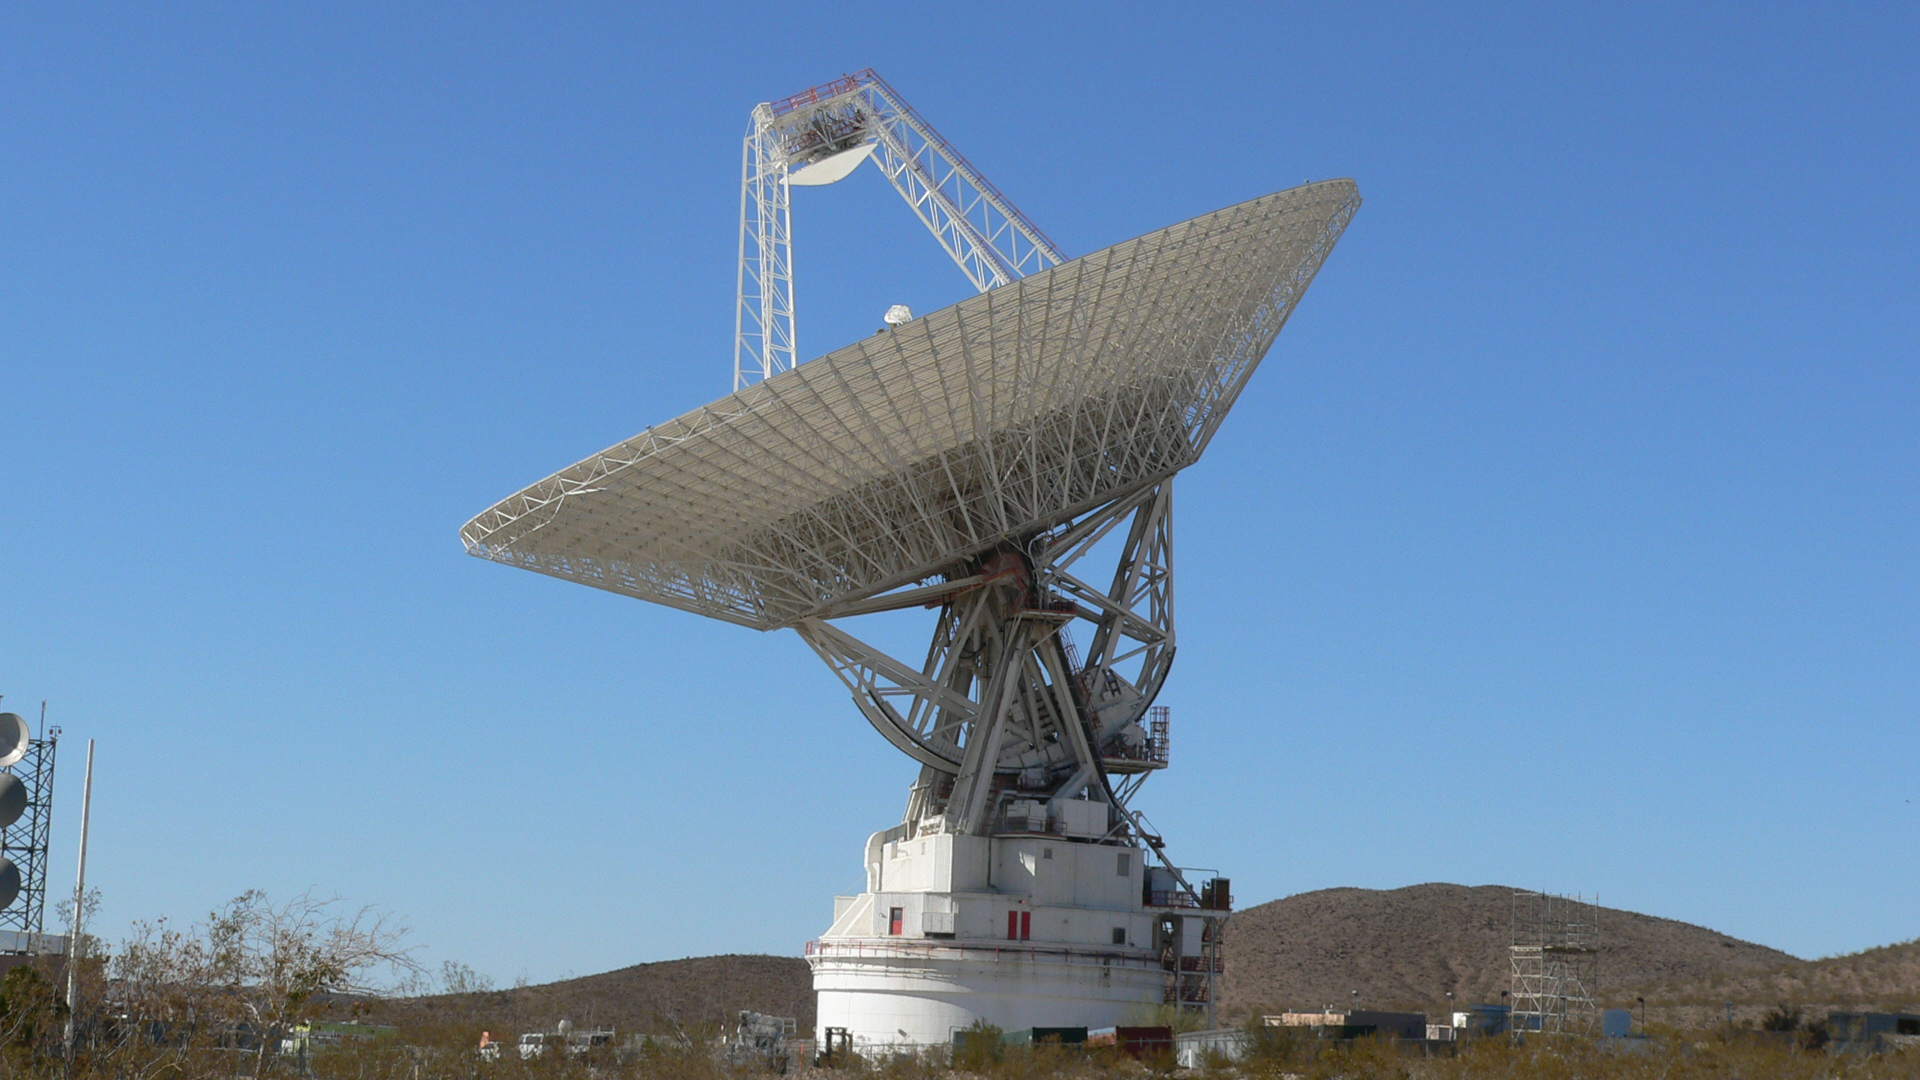

Tracks of a Giant

The giant, 70-meter-wide antenna at NASA’s Deep Space Network complex in Goldstone, Calif., tracks a spacecraft on Nov. 17, 2009. This antenna, officially known as Deep Space Station 14, is also nicknamed the “Mars antenna.” Its name comes from its first task: to track the Mariner 4 spacecraft after its historic flyby of Mars in 1966.

JPL, a division of the California Institute of Technology in Pasadena, manages the Deep Space Network for NASA Headquarters, Washington.

Credit: NASA/JPL-Caltech